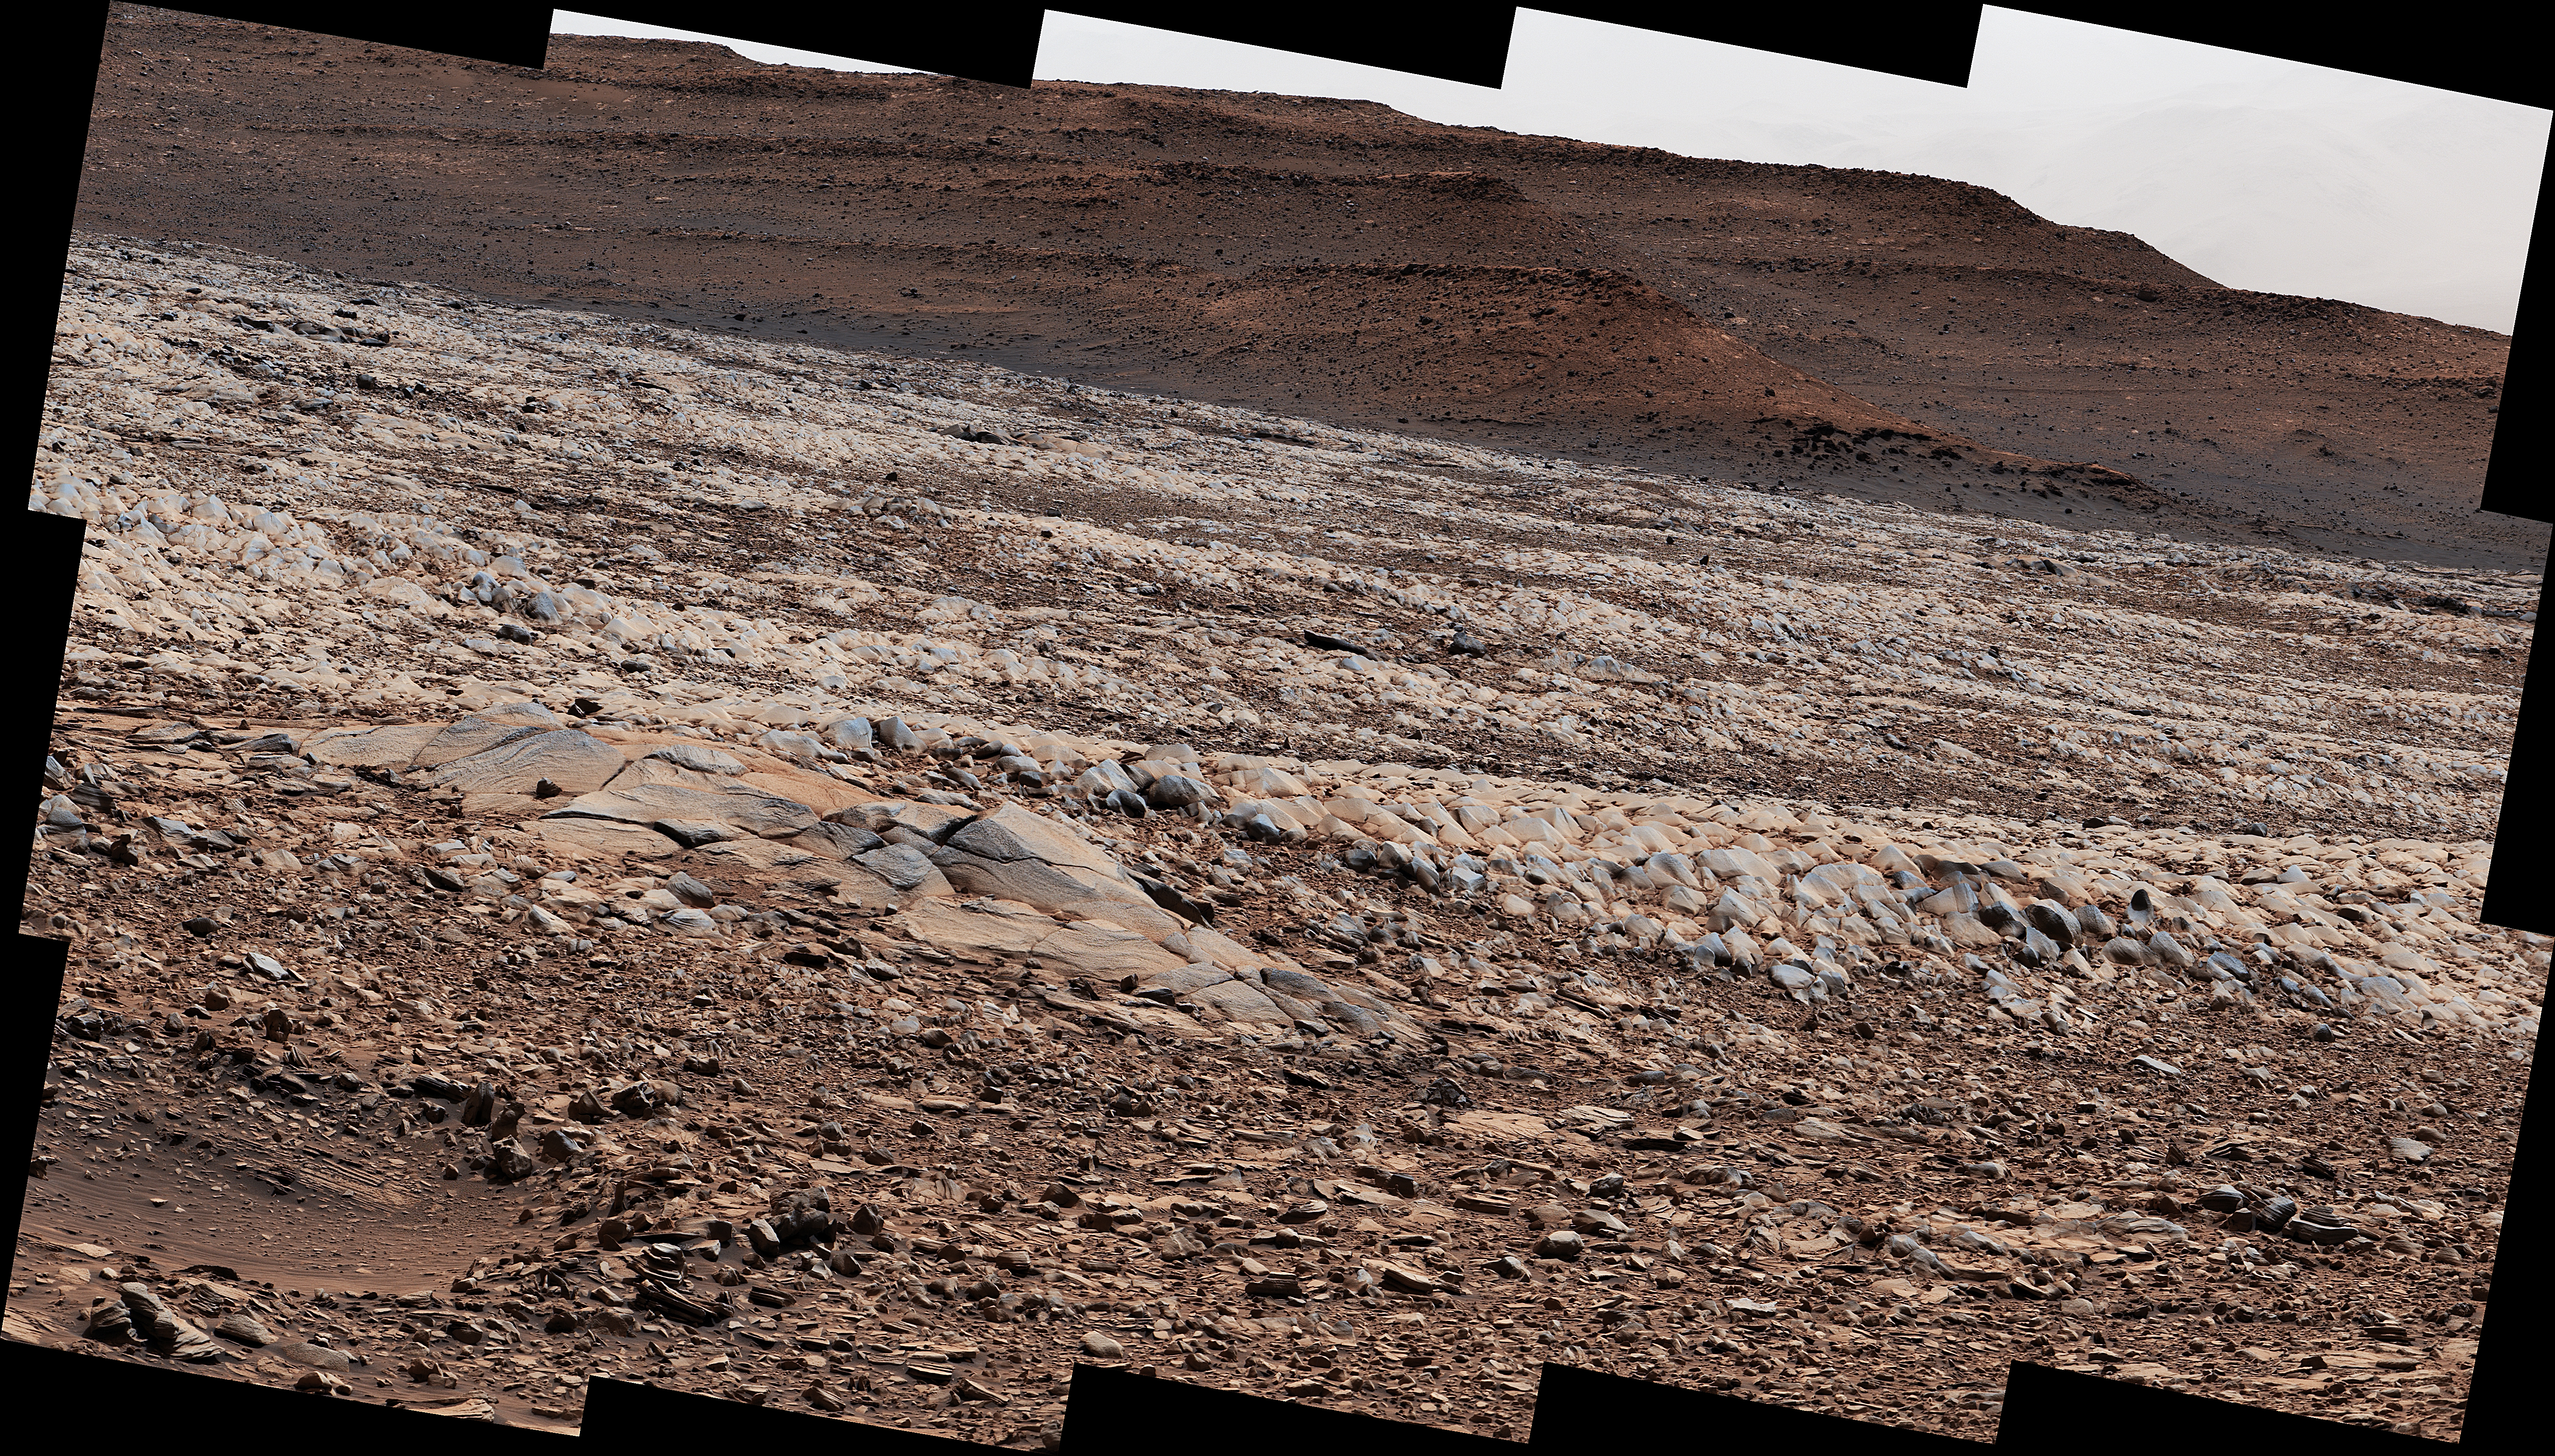

Curiosity Finds Gator-Back Rocks on Greenheugh

NASA’s Curiosity Mars rover used its Mast Camera, or Mastcam, to survey these wind-sharpened rocks, called ventifacts, on March 15, 2022, the 3,415th Martian day, or sol, of the mission. The team has informally described these patches of ventifacts as “gator-back” rocks because of their scaly appearance.

Ventifacts chewed up Curiosity’s wheels earlier in the mission. Since then, rover engineers have found ways to slow wheel wear, including a traction control algorithm. They also plan rover routes that avoid driving over such rocks, including these latest ventifacts, which are made of sandstone &ndsh the hardest type of rock Curiosity has encountered on Mars.

These rocks form the surface of the “Greenheugh Pediment,” a broad, sloping plain in the foothills of Mount Sharp. The floor of Gale Crater is visible along the edges of the mosaic. When Curiosity’s team saw the gator-back rocks, they ultimately decided to turn the rover around and take an alternative path to continue climbing Mount Sharp, a 3.4-mile-tall (5.5-kilometer-tall) mountain that Curiosity has been ascending since 2014. As it climbs, Curiosity is able to study different sedimentary layers shaped by water billions of years ago. These layers help scientists understand whether microscopic life could have survived in the ancient Martian environment.

Curiosity was built by NASA’s Jet Propulsion Laboratory in Southern California. Caltech in Pasadena, California, manages JPL for NASA. JPL manages Curiosity’s mission for NASA’s Science Mission Directorate in Washington. Malin Space Science Systems in San Diego built and operates Mastcam.

Credit: NASA/JPL-Caltech/MSSS